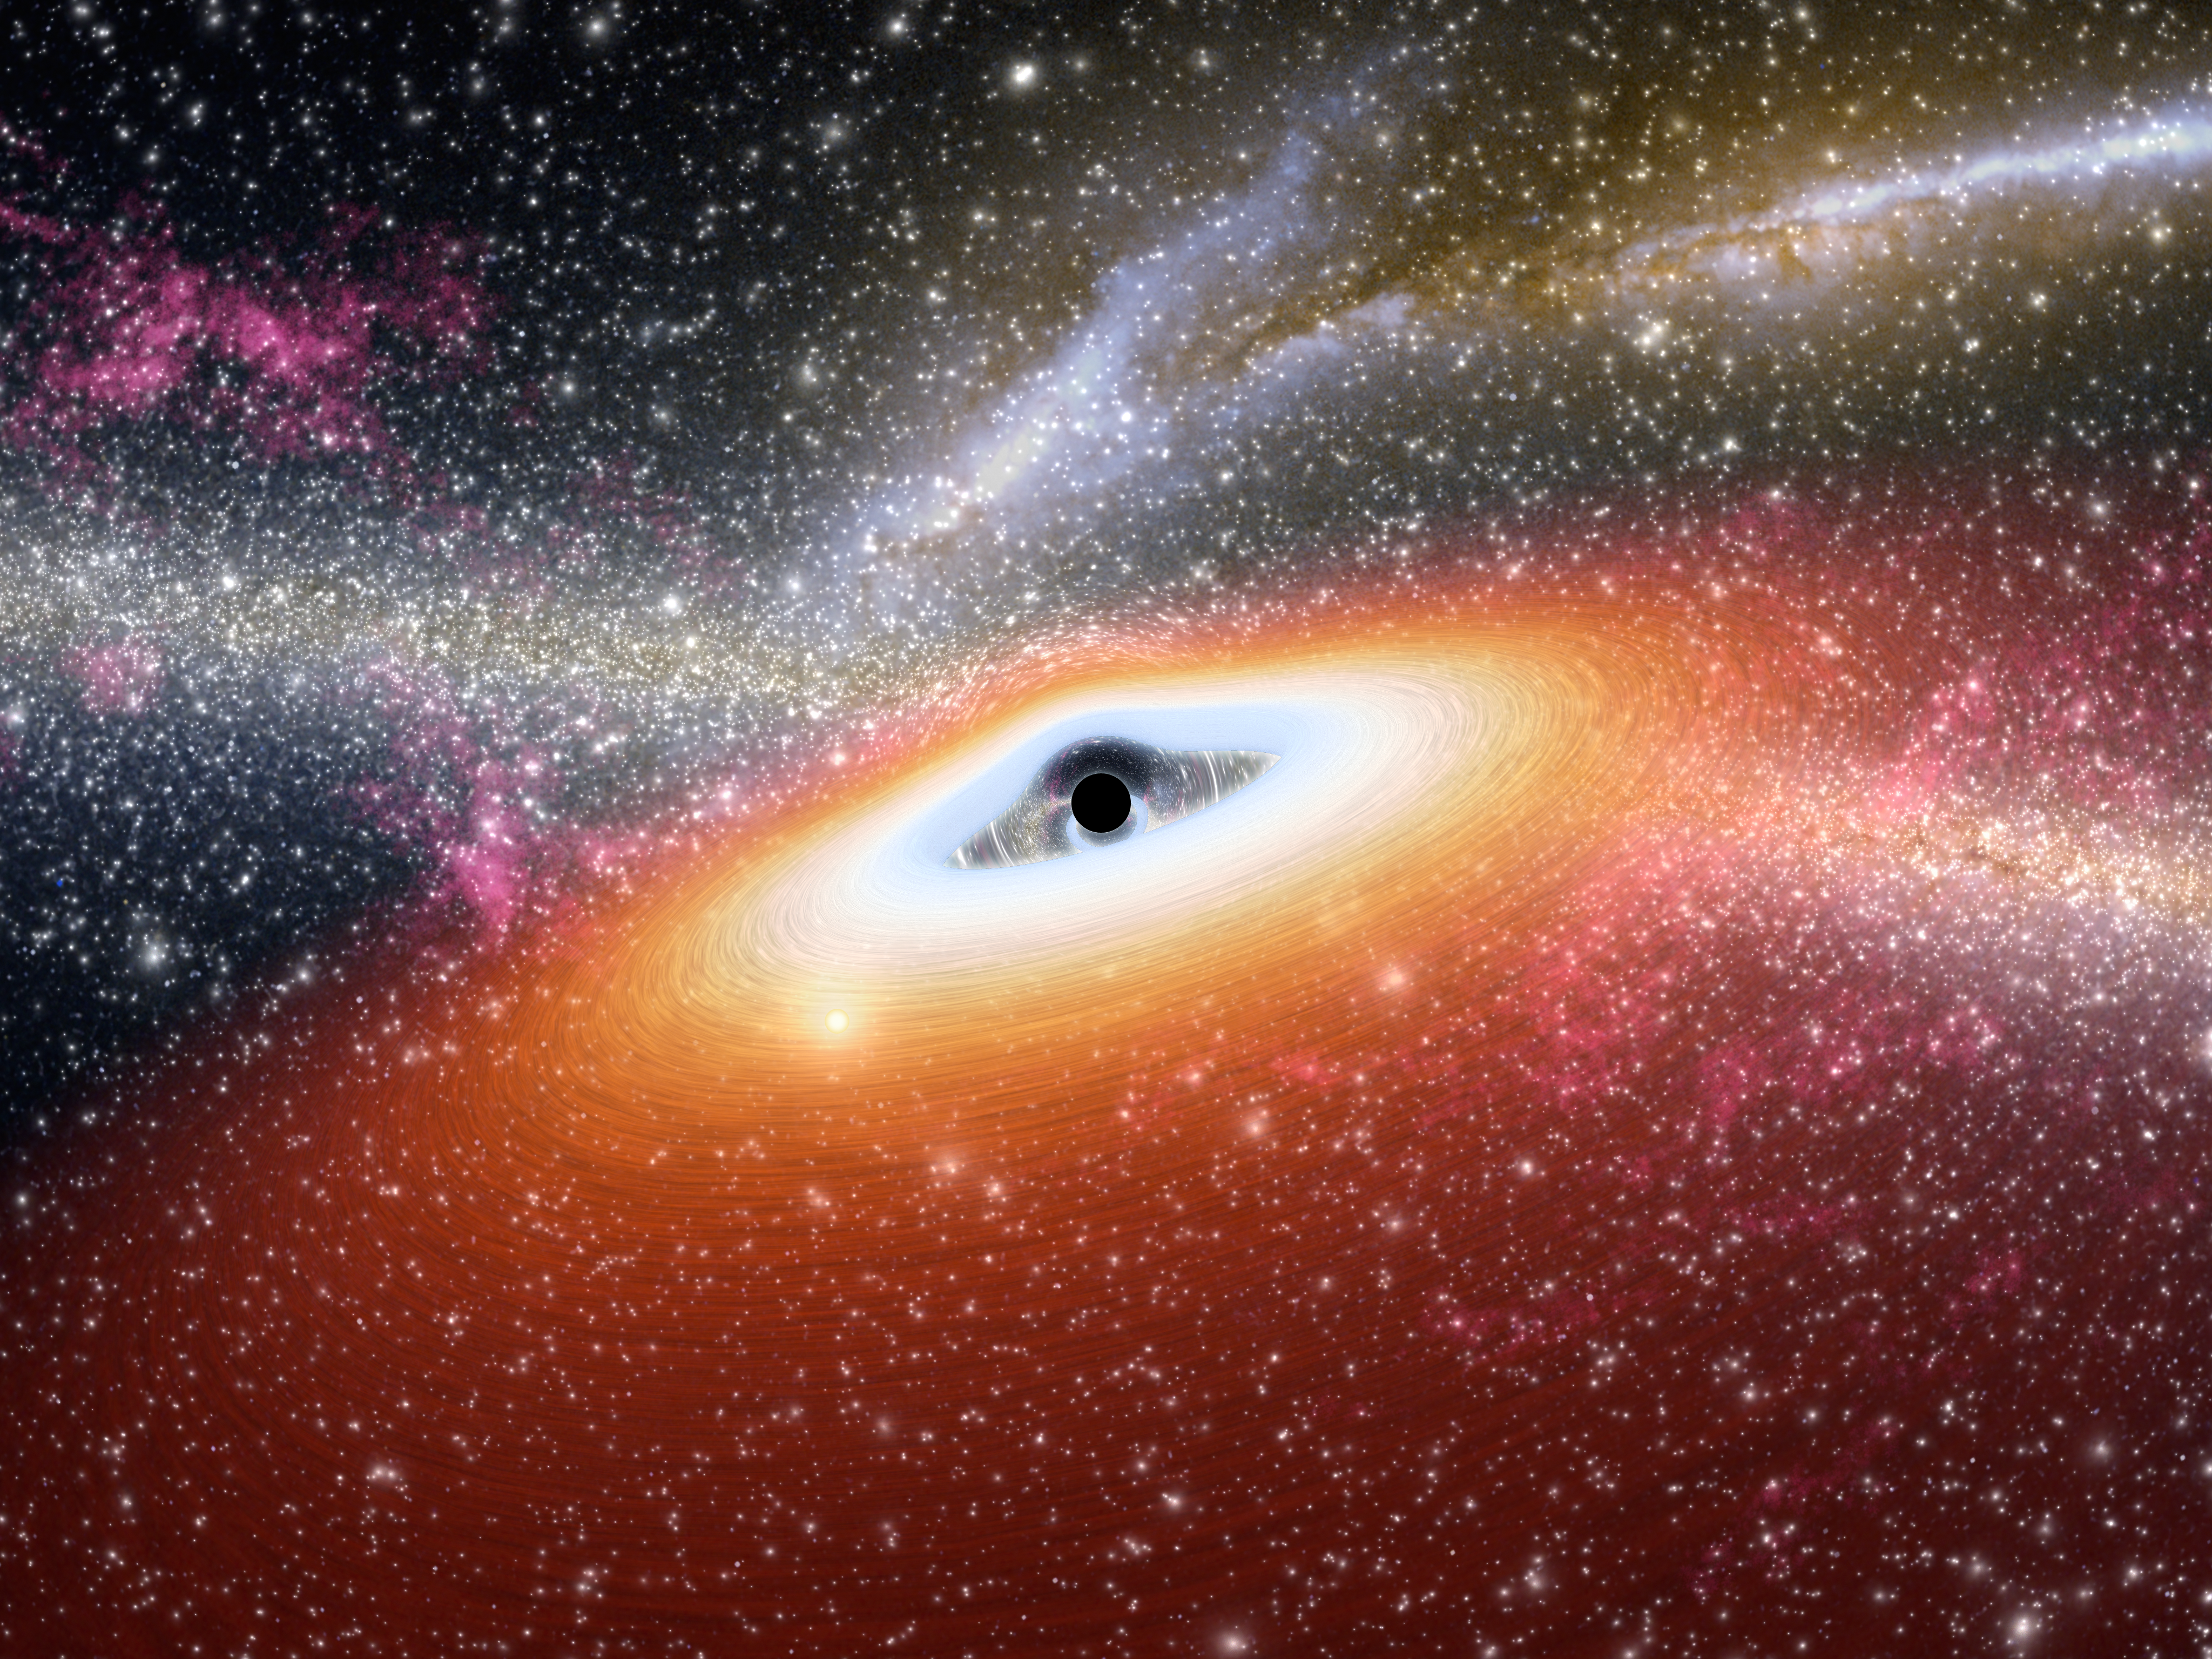

Prehistoric Black Hole

This artist's conception illustrates one of the most primitive supermassive black holes known (central black dot) at the core of a young, star-rich galaxy. Astronomers using NASA's Spitzer Space Telescope have uncovered two of these early objects, dating back to about 13 billion years ago.

The monstrous black holes are among the most distant known, and appear to be in the very earliest stages of formation, earlier than any observed so far. Unlike all other supermassive black holes probed to date, this primitive duo, called J0005-0006 and J0303-0019, lacks dust.

As the drawing shows, gas swirls around a black hole in what is called an accretion disk. Usually, the accretion disk is surrounded by a dark doughnut-like dusty structure called a dust torus. But for the primitive black holes, the dust tori are missing and only gas disks are observed. This is because the early universe was clean as a whistle. Enough time had not passed for molecules to clump together into dust particles. Some black holes forming in this era thus started out lacking dust. As they grew, gobbling up more and more mass, they are thought to have accumulated dusty rings.

This illustration also shows how supermassive black holes can distort space and light around them (see warped stars behind black hole). Stars from the galaxy can be seen sprinkled throughout, and distant mergers between other galaxies are illustrated in the background.

Credit: NASA/JPL-Caltech/R. Hurt (SSC)